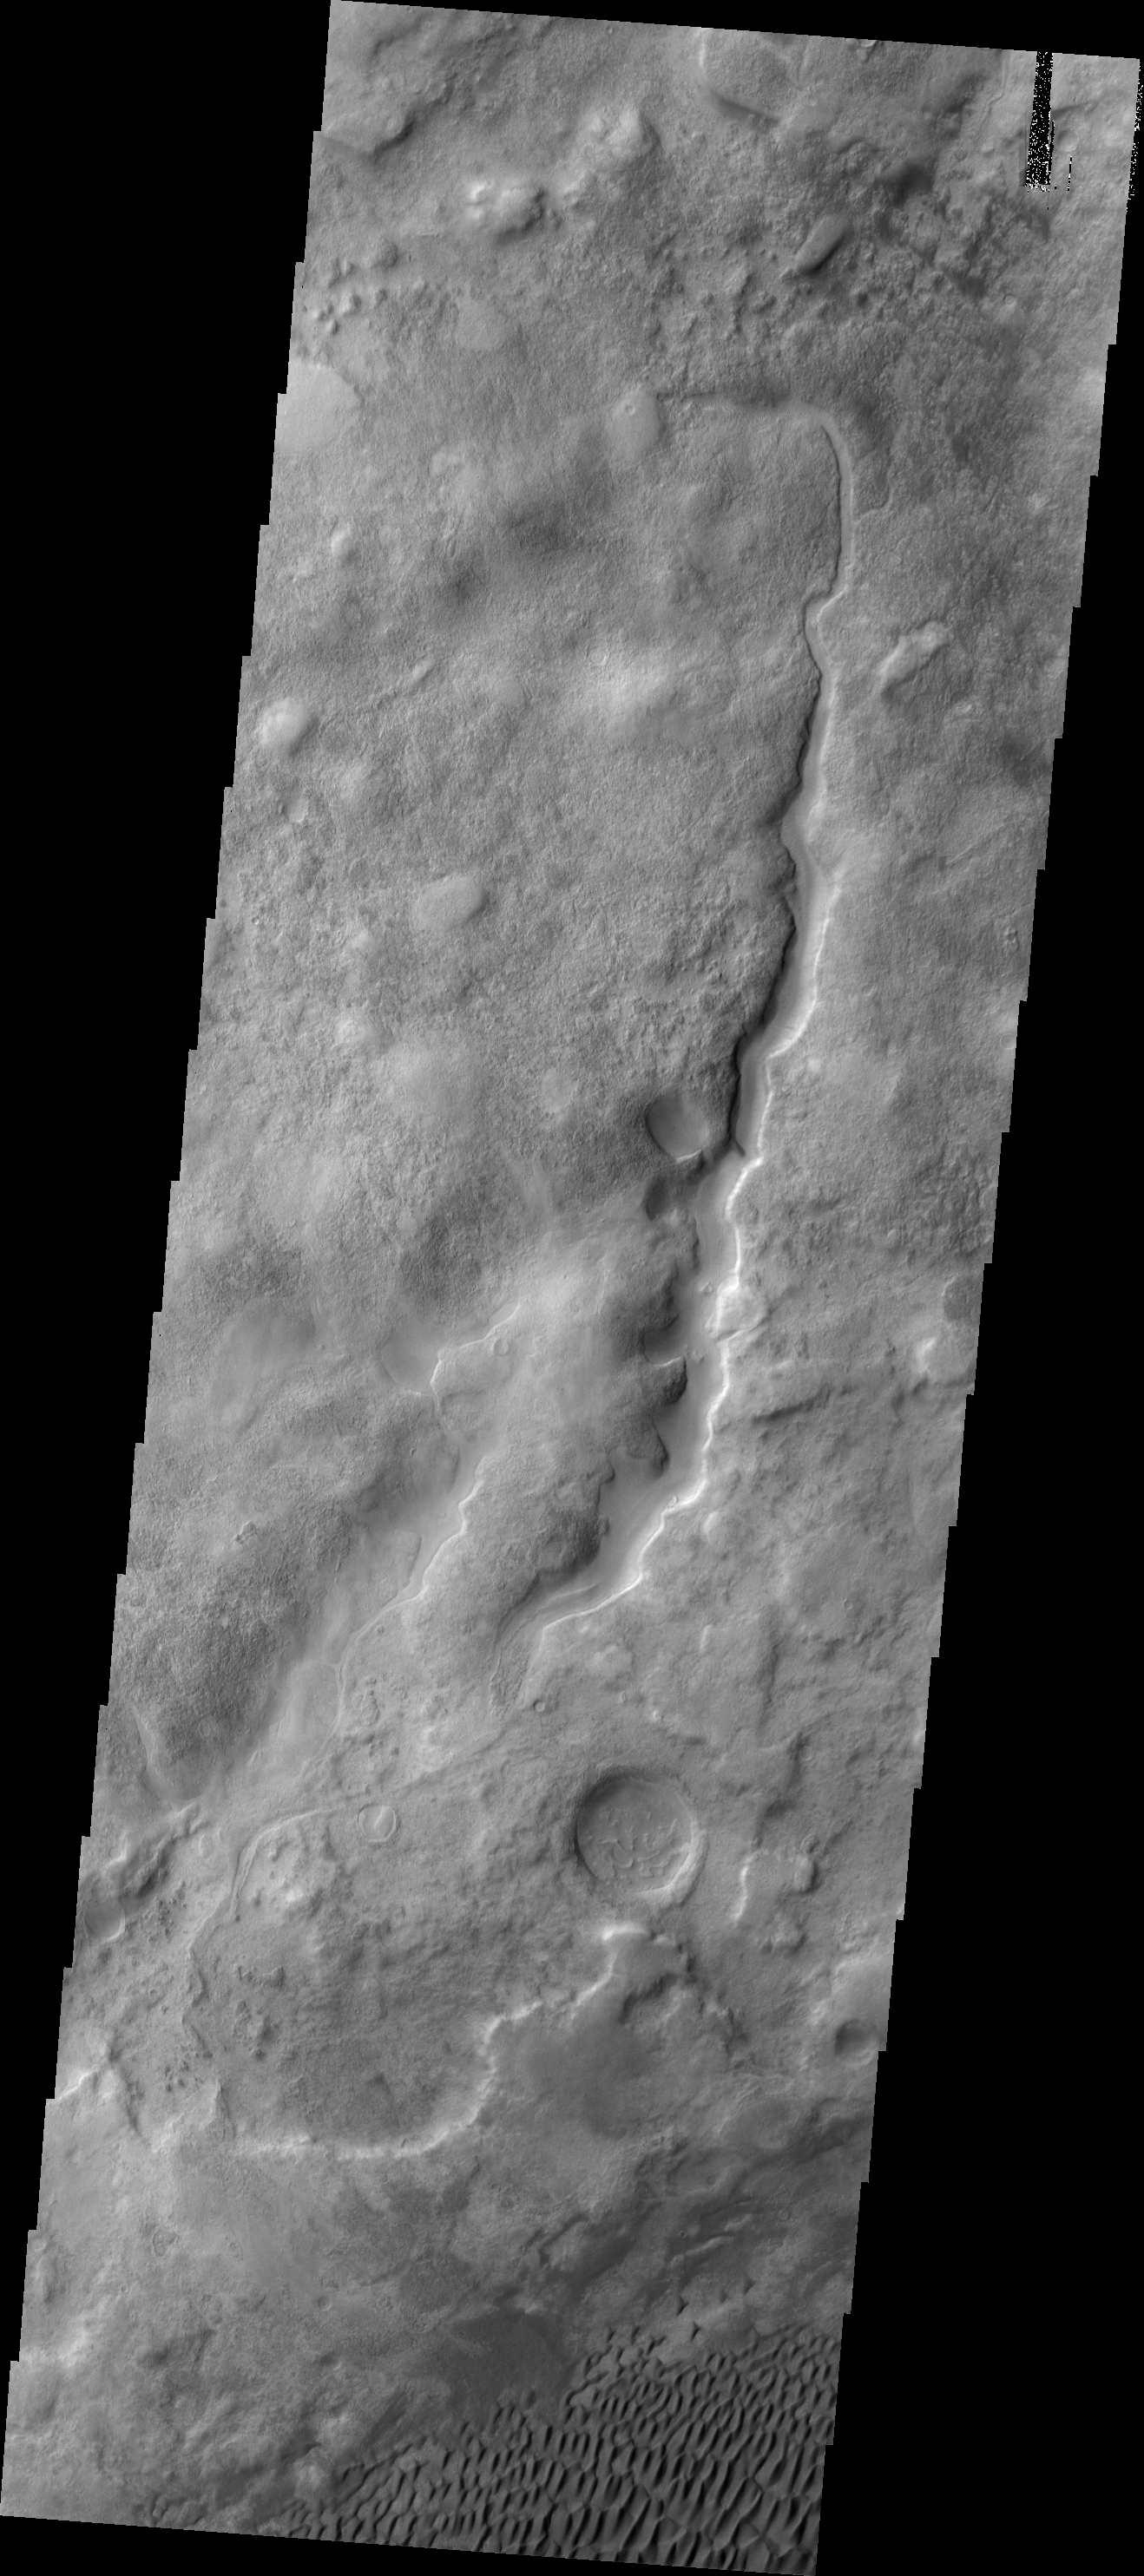

Aonia Terra Dunes

These small dunes are located in the plains of Aonia Terra.

Image information: VIS instrument. Latitude -49.1N, Longitude 293.1E. 17 meter/pixel resolution.

Please see the THEMIS Data Citation Note for details on crediting THEMIS images.

Note: this THEMIS visual image has not been radiometrically nor geometrically calibrated for this preliminary release. An empirical correction has been performed to remove instrumental effects. A linear shift has been applied in the cross-track and down-track direction to approximate spacecraft and planetary motion. Fully calibrated and geometrically projected images will be released through the Planetary Data System in accordance with Project policies at a later time.

NASA’s Jet Propulsion Laboratory manages the 2001 Mars Odyssey mission for NASA’s Office of Space Science, Washington, D.C. The Thermal Emission Imaging System (THEMIS) was developed by Arizona State University, Tempe, in collaboration with Raytheon Santa Barbara Remote Sensing. The THEMIS investigation is led by Dr. Philip Christensen at Arizona State University. Lockheed Martin Astronautics, Denver, is the prime contractor for the Odyssey project, and developed and built the orbiter. Mission operations are conducted jointly from Lockheed Martin and from JPL, a division of the California Institute of Technology in Pasadena.

Credit: NASA/JPL/ASU